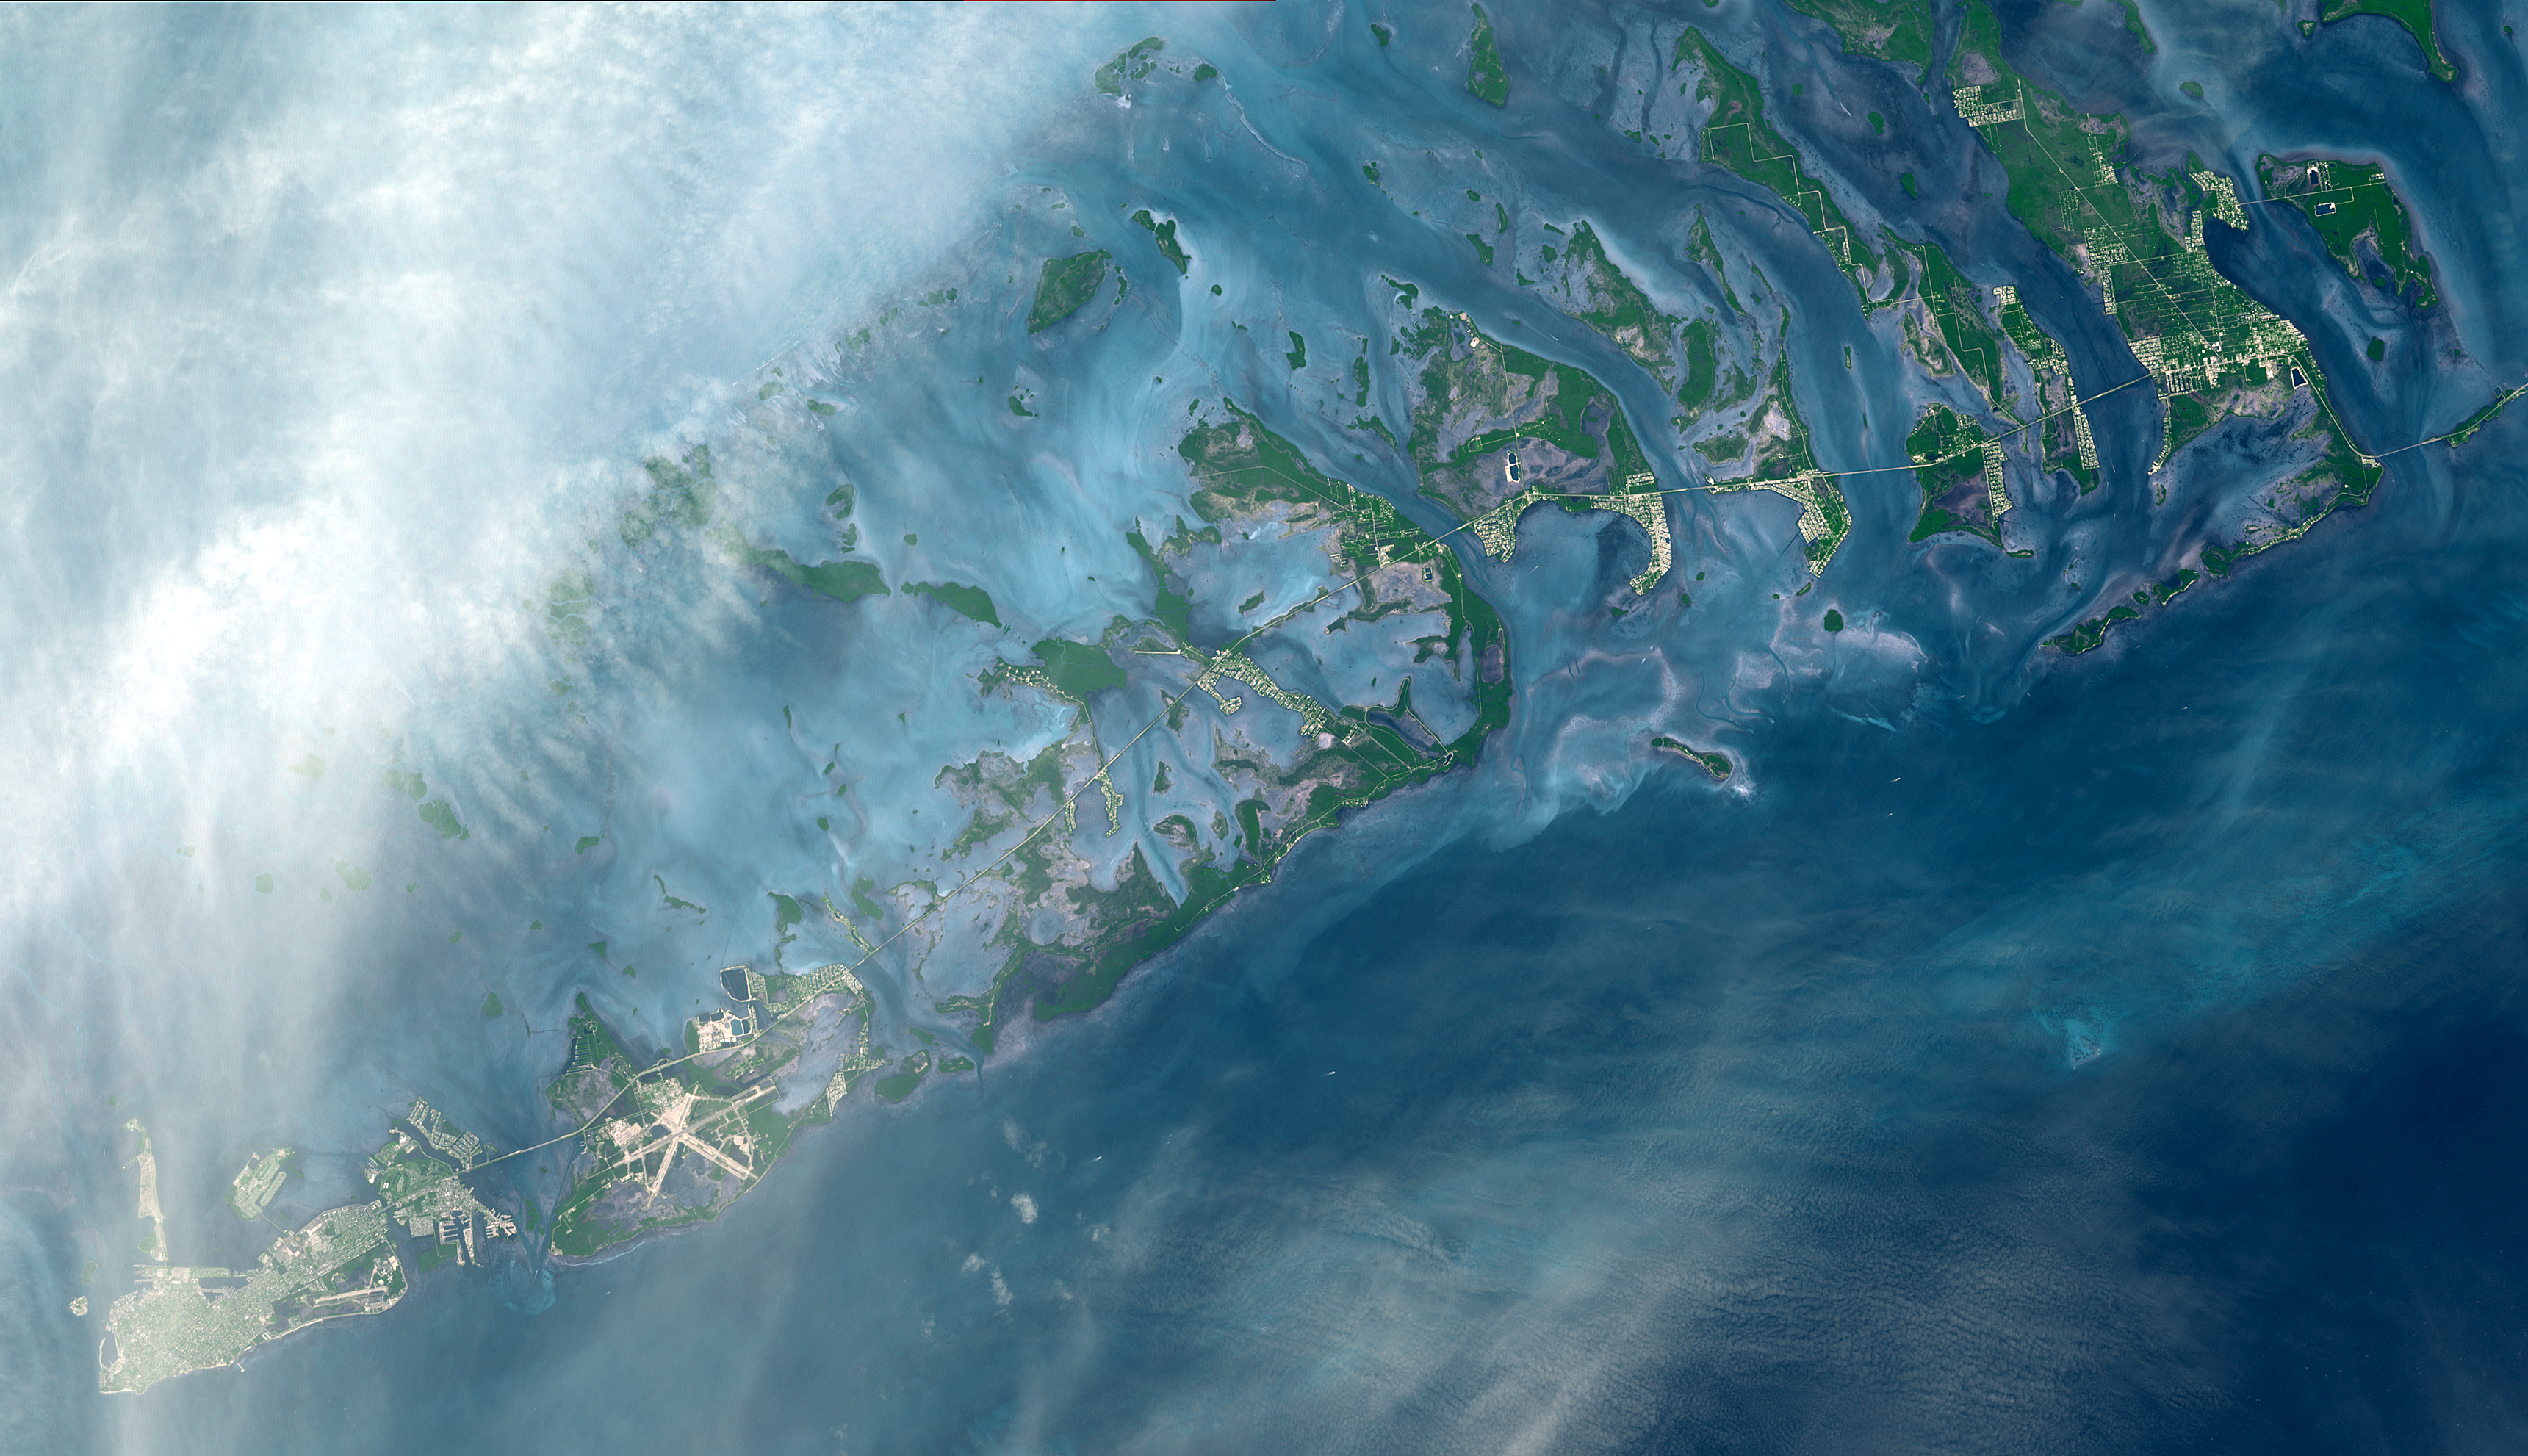

Florida Keys

The Florida Keys are a chain of islands, islets and reefs extending from Virginia Key to the Dry Tortugas for about 309 kilometers (192 miles). The keys are chiefly limestone and coral formations. The larger islands of the group are Key West (with its airport), Key Largo, Sugarloaf Key, and Boca Chica Key. A causeway extends from the mainland to Key West.

This image was acquired on October 28, 2001, by the Advanced Spaceborne Thermal Emission and Reflection Radiometer (ASTER) on NASA’s Terra satellite. With its 14 spectral bands from the visible to the thermal infrared wavelength region, and its high spatial resolution of 15 to 90 meters (about 50 to 300 feet), ASTER images Earth to map and monitor the changing surface of our planet.

ASTER is one of five Earth-observing instruments launched December 18, 1999, on NASA’s Terra satellite. The instrument was built by Japan’s Ministry of Economy, Trade and Industry. A joint U.S./Japan science team is responsible for validation and calibration of the instrument and the data products.

The broad spectral coverage and high spectral resolution of ASTER will provide scientists in numerous disciplines with critical information for surface mapping, and monitoring of dynamic conditions and temporal change. Example applications are: monitoring glacial advances and retreats; monitoring potentially active volcanoes; identifying crop stress; determining cloud morphology and physical properties; wetlands evaluation; thermal pollution monitoring; coral reef degradation; surface temperature mapping of soils and geology; and measuring surface heat balance.

Dr. Anne Kahle at NASA’s Jet Propulsion Laboratory, Pasadena, Calif., is the U.S. Science team leader; Bjorn Eng of JPL is the project manager. The Terra mission is part of NASA’s Earth Science Enterprise, a long- term research effort to understand and protect our home planet. Through the study of Earth, NASA will help to provide sound science to policy and economic decision-makers so as to better life here, while developing the technologies needed to explore the universe and search for life beyond our home planet.

Size: 51.6 by 29.7 kilometers ( 32.0 by 18.4 miles)
Location: 24.7 degrees North latitude, 81.5 degrees West longitude
Orientation: North at top
Image Data: ASTER bands 1, 2, and 3
Original Data Resolution: 15 meters (49.2 feet)
Date Acquired: October 28, 2001

Credit: NASA/GSFC/METI/ERSDAC/JAROS, and U.S./Japan ASTER Science Team